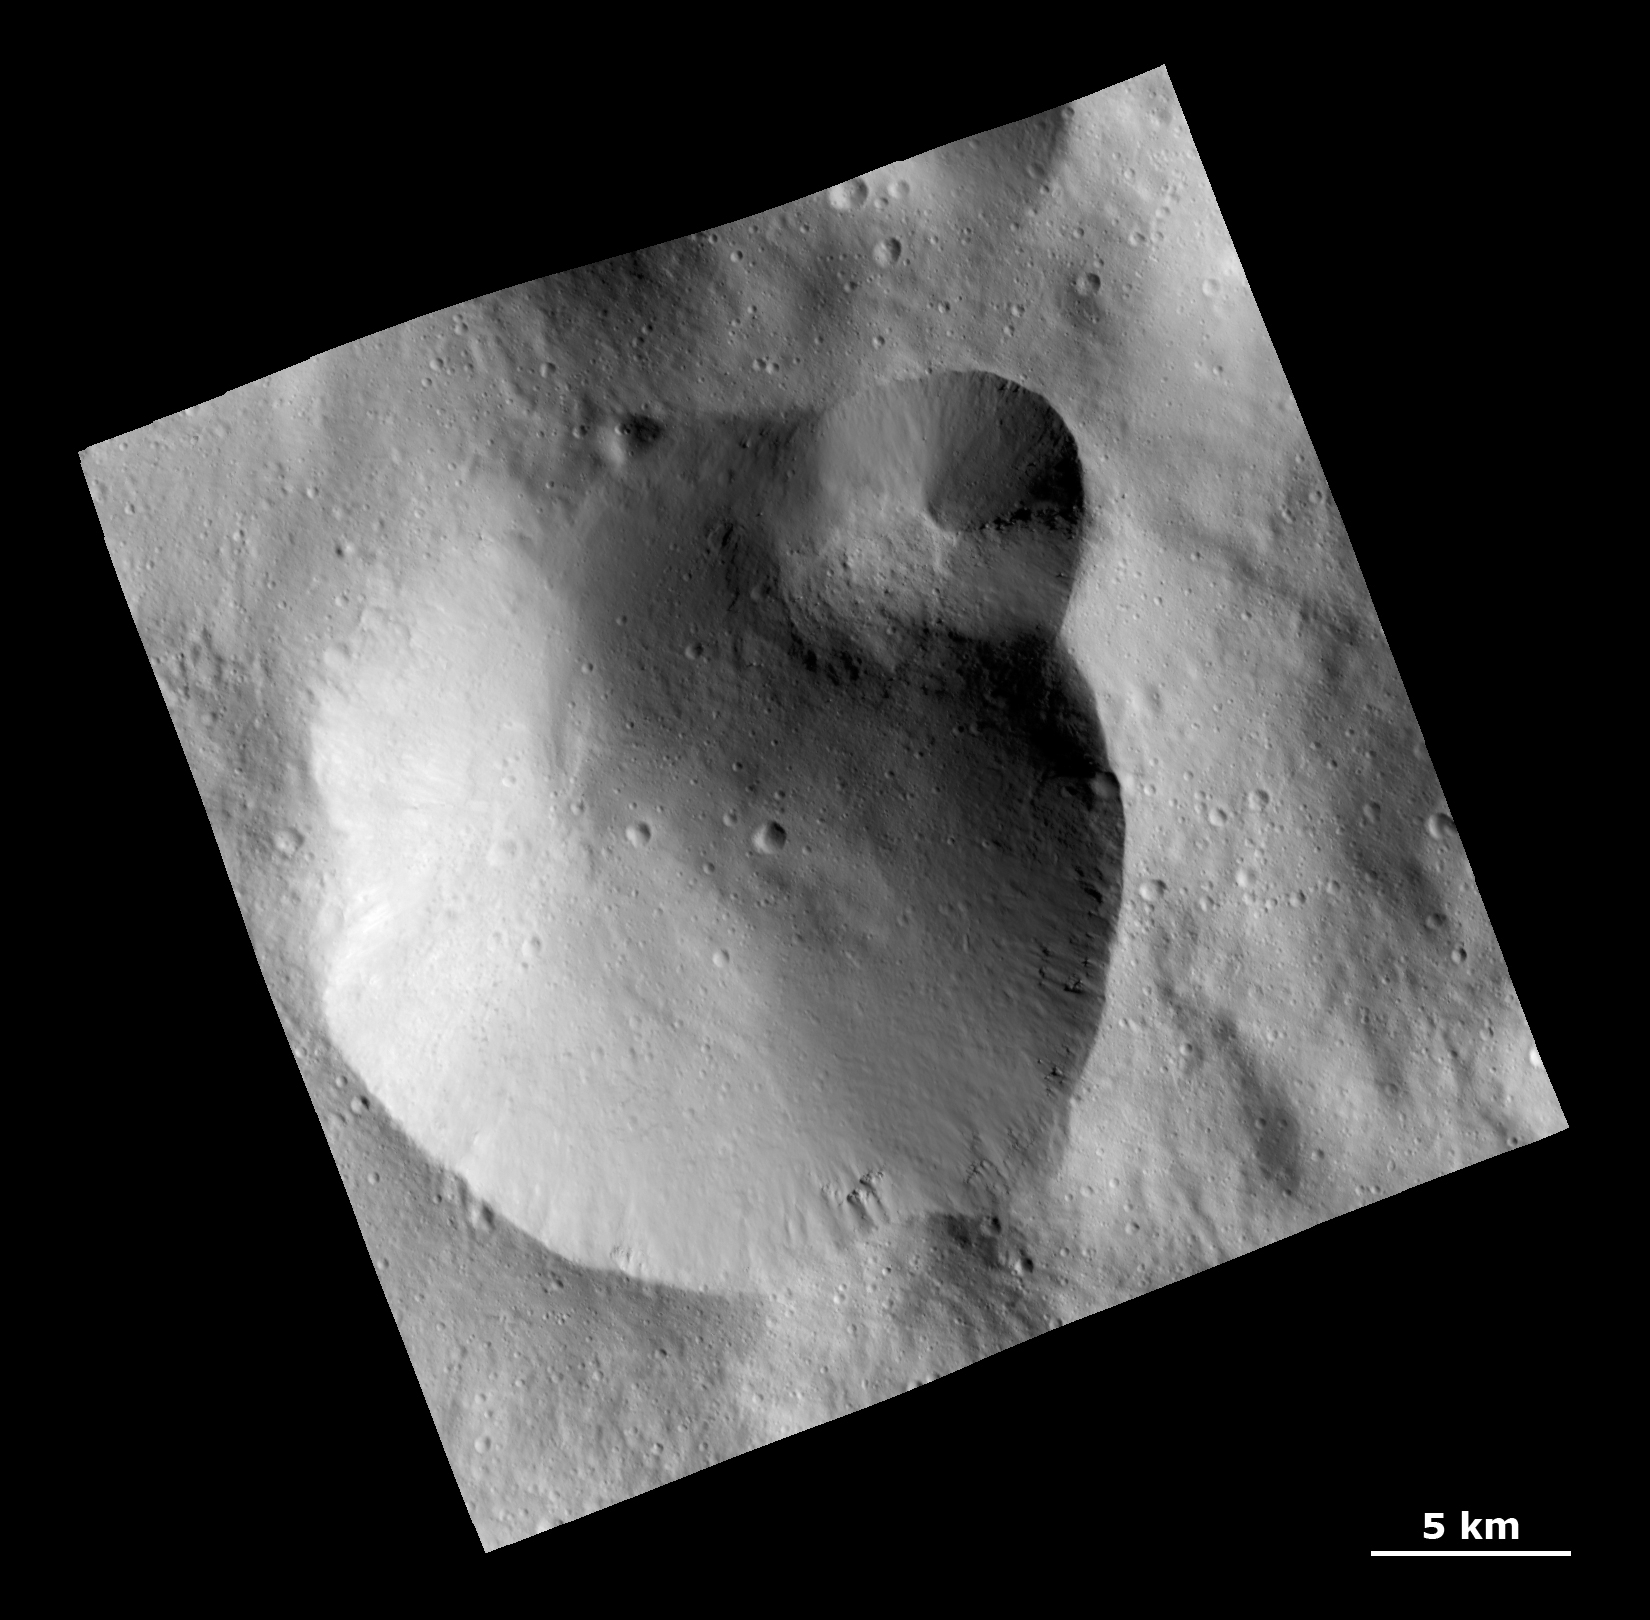

Craters Within Thick Ejecta in the Rheasilvia Basin

This Dawn Framing Camera (FC) image shows a large crater with several smaller craters at the edge on the giant asteroid Vesta. Rough texture in the crater wall at far right may be the underlying bedrock.

This image covers an area in the equatorial cratered terrain, centered around 58.3 south latitude and 283.7 degrees east longitude. NASA’s Dawn spacecraft obtained this image with its framing camera on Dec. 18, 2011. The distance to the surface of Vesta is 272 kilometers and the image has a resolution of about 25 meters per pixel. This image was acquired during the LAMO (Low Altitude Mapping Orbit) phase of the mission.

The Dawn mission to Vesta and Ceres is managed by NASA’s Jet Propulsion Laboratory, a division of the California Institute of Technology in Pasadena, for NASA’s Science Mission Directorate, Washington. UCLA is responsible for overall Dawn mission science. The Dawn framing cameras have been developed and built under the leadership of the Max Planck Institute for Solar System Research, Katlenburg-Lindau, Germany, with significant contributions by DLR German Aerospace Center, Institute of Planetary Research, Berlin, and in coordination with the Institute of Computer and Communication Network Engineering, Braunschweig. The framing camera project is funded by the Max Planck Society, DLR, and NASA/JPL.

Credit: NASA/JPL-Caltech/UCLA/MPS/DLR/IDA